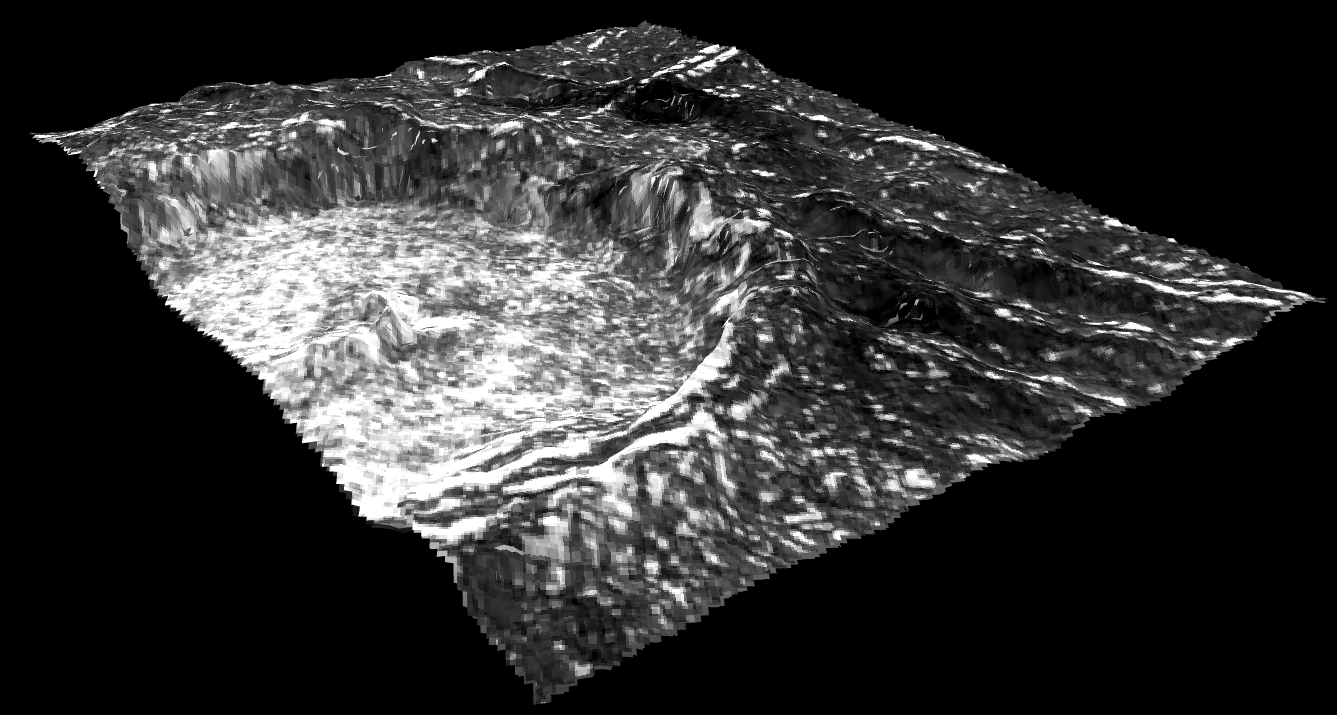

3-D Cilix Crater on Europa

This view of Cilix impact crater on Europa was created in 2013 using 3-D stereo images taken by NASA’s Galileo spacecraft, combined with advanced image processing techniques. The crater has a diameter of about 11 miles (18 kilometers).

This image, which combines a 3-D Digital Elevation Model, or DEM, with original imagery, shows that the crater rim rises steeply for about 980 feet (300 meters) above a flat crater floor that is interrupted by a central peak which has a height of about 660 feet (200 meters). Such central peaks are common on other bodies in the solar system. Young, well-preserved craters like Cilix are rare on Europa’s surface, where ongoing geologic activity is thought to disrupt most surface features over timescales of tens of millions of years.

For more information about Europa, visit: http://solarsystem.nasa.gov/europa/home.cfm .

JPL is a division of the California Institute of Technology in Pasadena.

Credit: NASA/JPL-Caltech